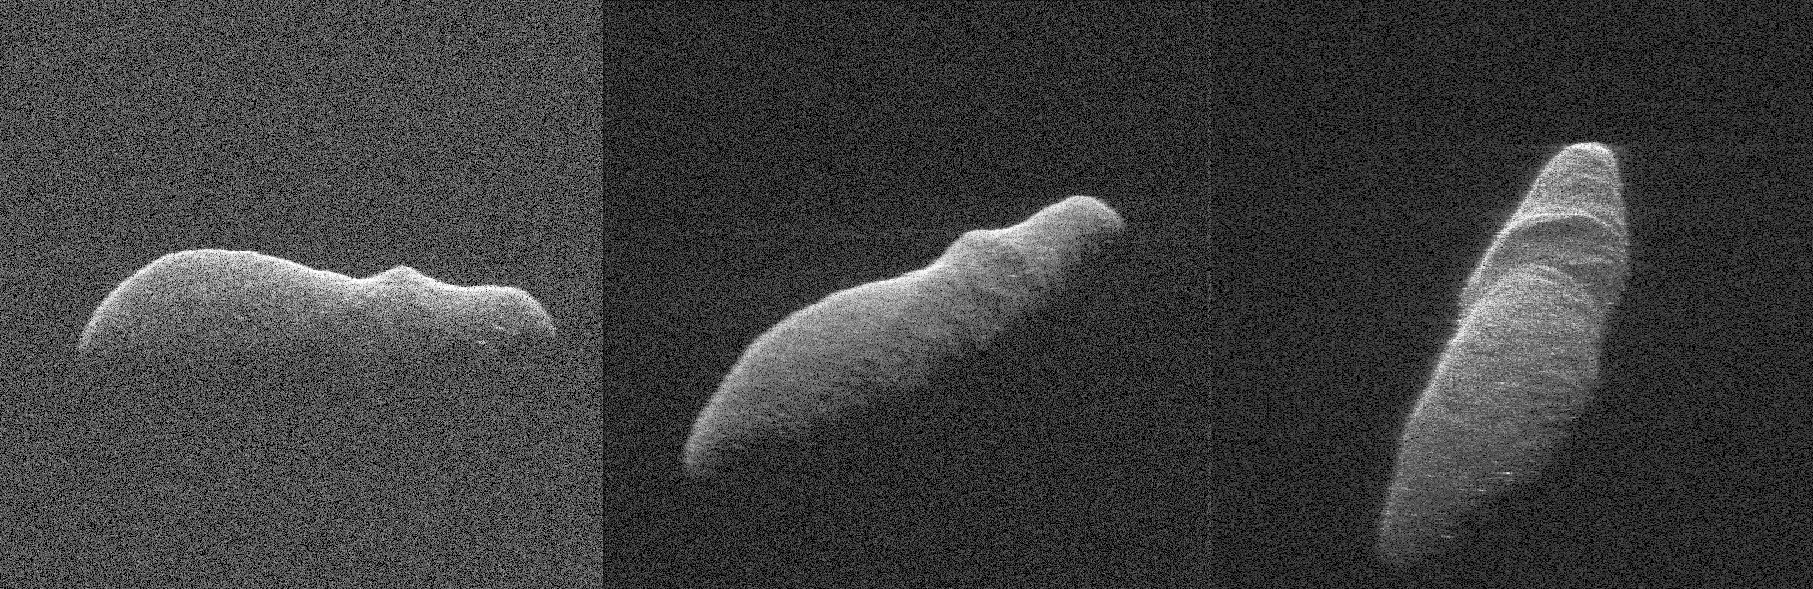

Holiday Asteroid Flyby

Annotated Image

These three radar images of near-Earth asteroid 2003 SD220 were obtained on Dec. 15-17, by coordinating observations with NASA’s 230-foot (70-meter) antenna at the Goldstone Deep Space Communications Complex in California and the National Science Foundation’s (NSF) 330-foot (100-meter) Green Bank Telescope in West Virginia.

The radar image on the left was obtained on Dec. 15 when asteroid 2003 SD220 was 2.8 million miles (4.5 million kilometers) from Earth. The radar image in the middle was generated from data collected on Dec. 16 when the asteroid was 2.5 million miles (4.0 million kilometers) from Earth. The image on the right was obtained on Dec. 17 when 2003 SD220 was 2.2 million miles (3.6 million kilometers) from Earth. The spatial resolution on the images is as fine as 12 feet (3.7 meters) per pixel. The radar images reveal the asteroid is at least one mile (1.6 kilometers) long.

Asteroid 2003 SD220 was discovered on Sept. 29, 2003, by astronomers at the Lowell Observatory Near-Earth-Object Search (LONEOS) in Flagstaff, Arizona — an early Near-Earth Object (NEO) survey project supported by NASA that is no longer in operation. The asteroid will fly safely past Earth on Saturday, Dec. 22, 2018, at a distance of about 1.8 million miles (2.9 million kilometers). This will be the asteroid’s closest approach in more than 400 years and the closest until 2070, when the asteroid will safely fly by slightly closer.

Credit: NASA/JPL-Caltech/GSSR/NSF/GBO